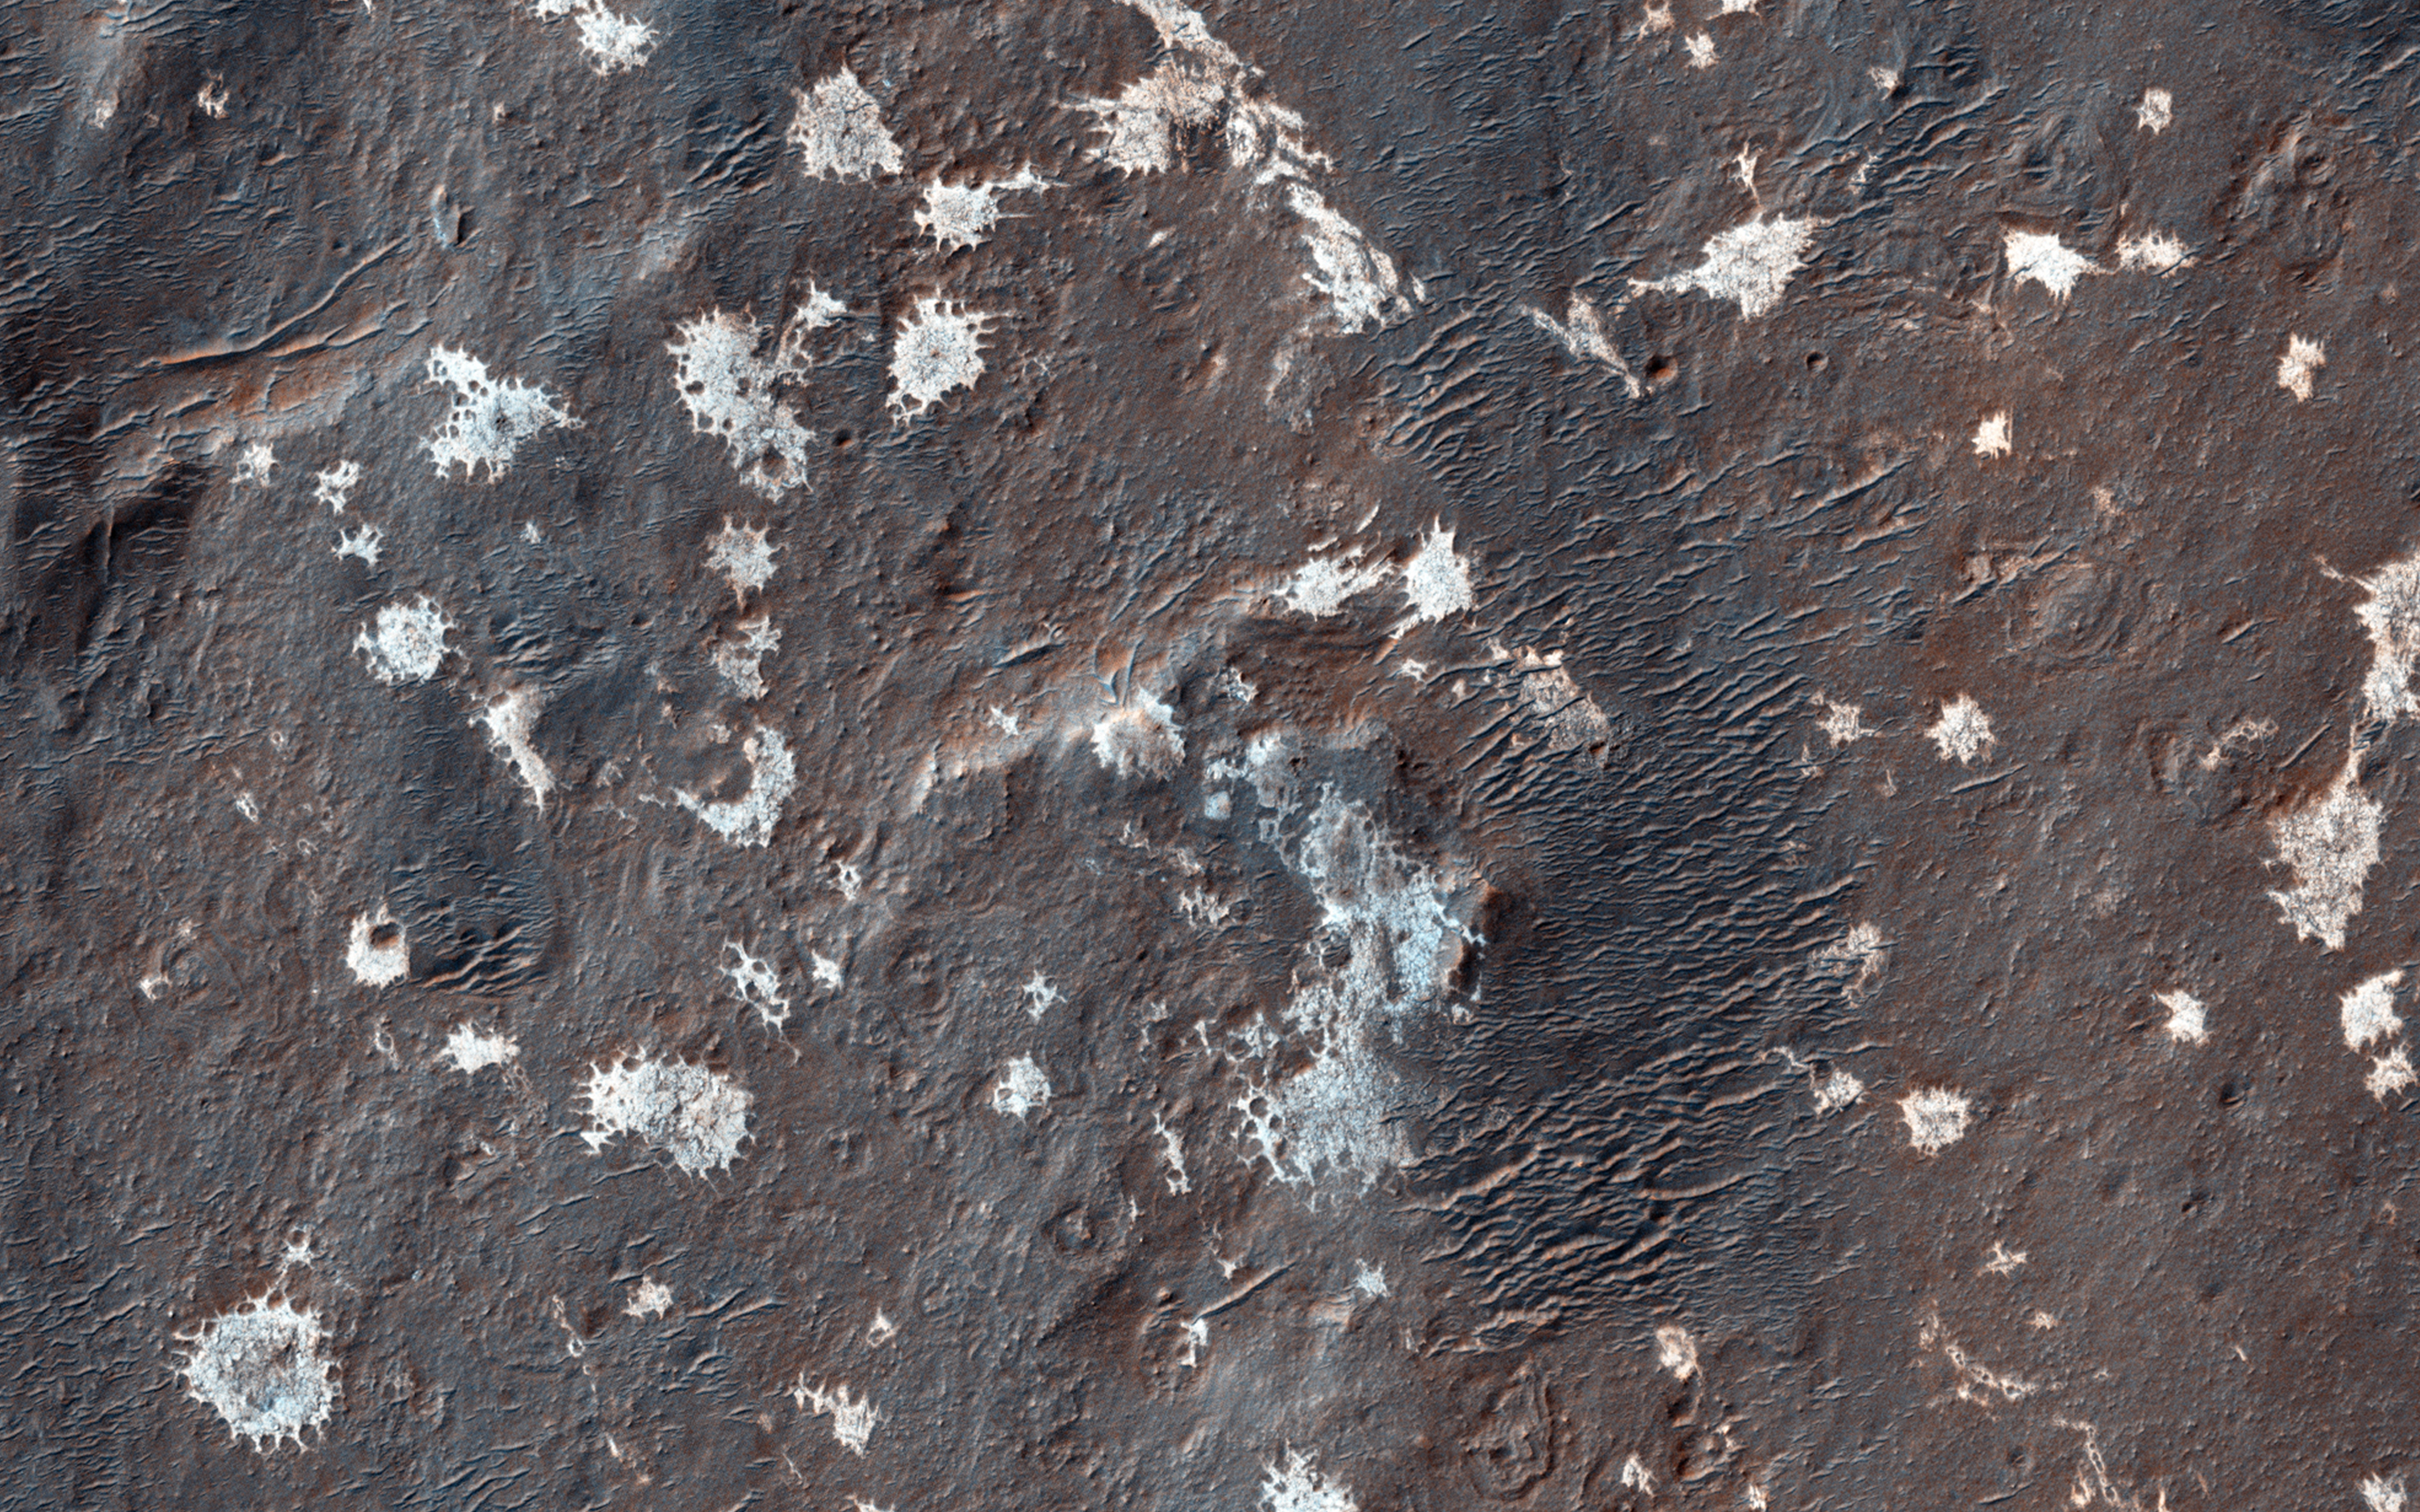

Mysterious Light-Toned Deposit in Vinogradov Crater

Vinogradov is an old, 224-kilometer diameter, heavily degraded impact crater in southern Margaritifer Terra.

The southeastern floor of Vinogradov is covered with several mysterious light-toned, sub-meter scale “blobs” that lack obvious layering. In some places the light-toned material appears to have filled pre-existing craters giving them a circular appearance.

The light-toned material has a northwest-southeast orientation and tends to be associated with a smooth, darker-toned deposit. This material may be related to ejecta from a nearby crater, eroded from the rim of Vinogradov or emplaced by some other process.

This is a stereo pair with ESP_037519_1590.

HiRISE is one of six instruments on NASA’s Mars Reconnaissance Orbiter. The University of Arizona, Tucson, operates HiRISE, which was built by Ball Aerospace & Technologies Corp., Boulder, Colorado. NASA’s Jet Propulsion Laboratory, a division of the California Institute of Technology in Pasadena, manages the Mars Reconnaissance Orbiter Project for NASA’s Science Mission Directorate, Washington.

Credit: NASA/JPL-Caltech/Univ. of Arizona